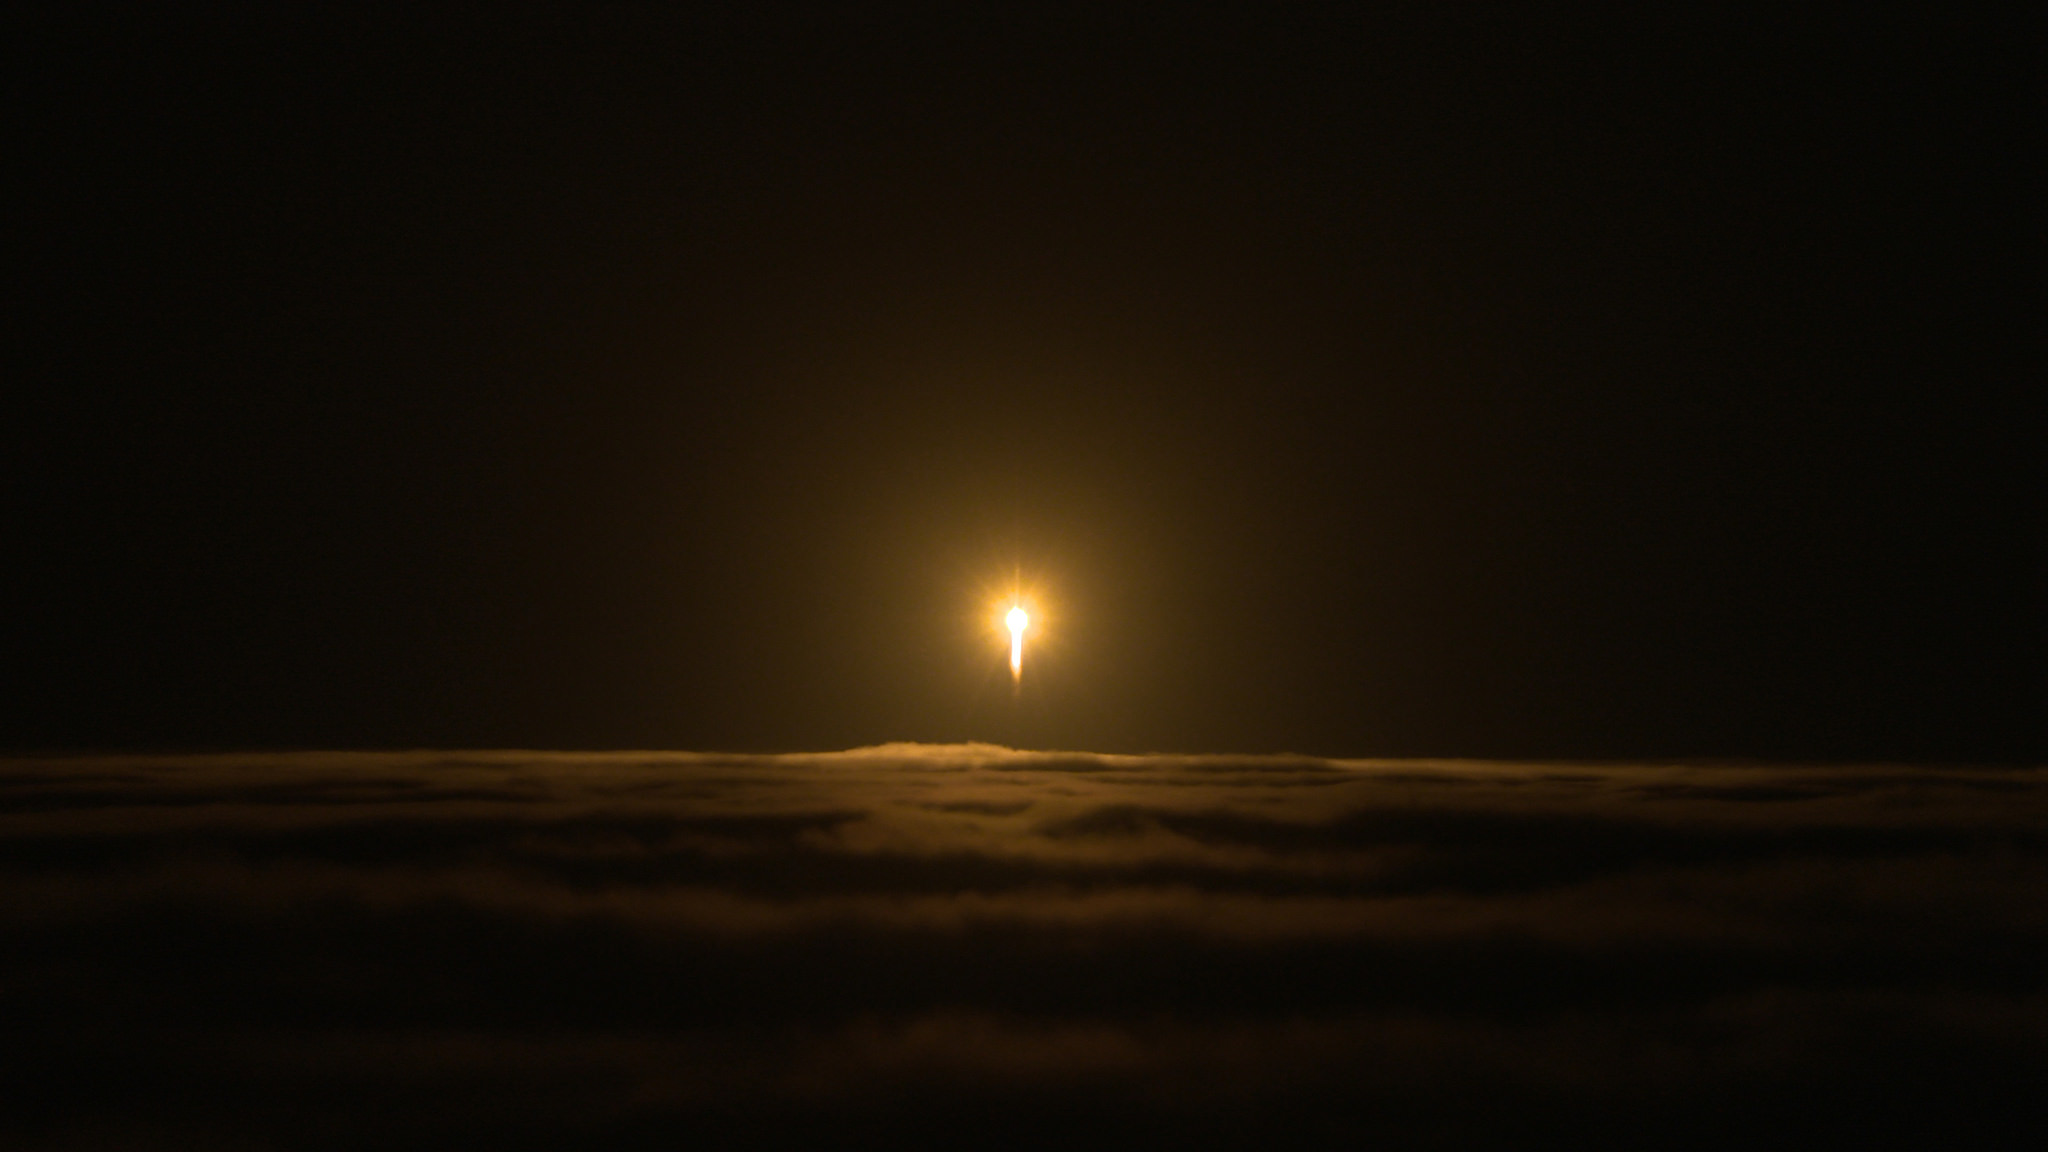

InSight Launches Through Clouds

A United Launch Alliance Atlas V rocket carrying NASA’s Interior Exploration using Seismic Investigations, Geodesy and Heat Transport, or InSight, Mars lander breaks through cloud cover over Vandenberg Air Force Base on May 5, 2018 at 4:05 a.m. PDT (7:05 a.m. EDT). The spacecraft will be the first mission to look deep beneath the Martian surface. It will study the planet’s interior by measuring its heat output and listen for marsquakes. InSight will use the seismic waves generated by marsquakes to develop a map of the planet’s deep interior. The resulting insight into Mars’ formation will provide a better understanding of how other rocky planets, including Earth, were created.

JPL, a division of Caltech in Pasadena, California, manages the InSight Project for NASA’s Science Mission Directorate, Washington. Lockheed Martin Space, Denver, built the spacecraft. InSight is part of NASA s Discovery Program, which is managed by NASA’s Marshall Space Flight Center in Huntsville, Alabama.

Credit: NASA/JPL-Caltech/Photo Cory Huston